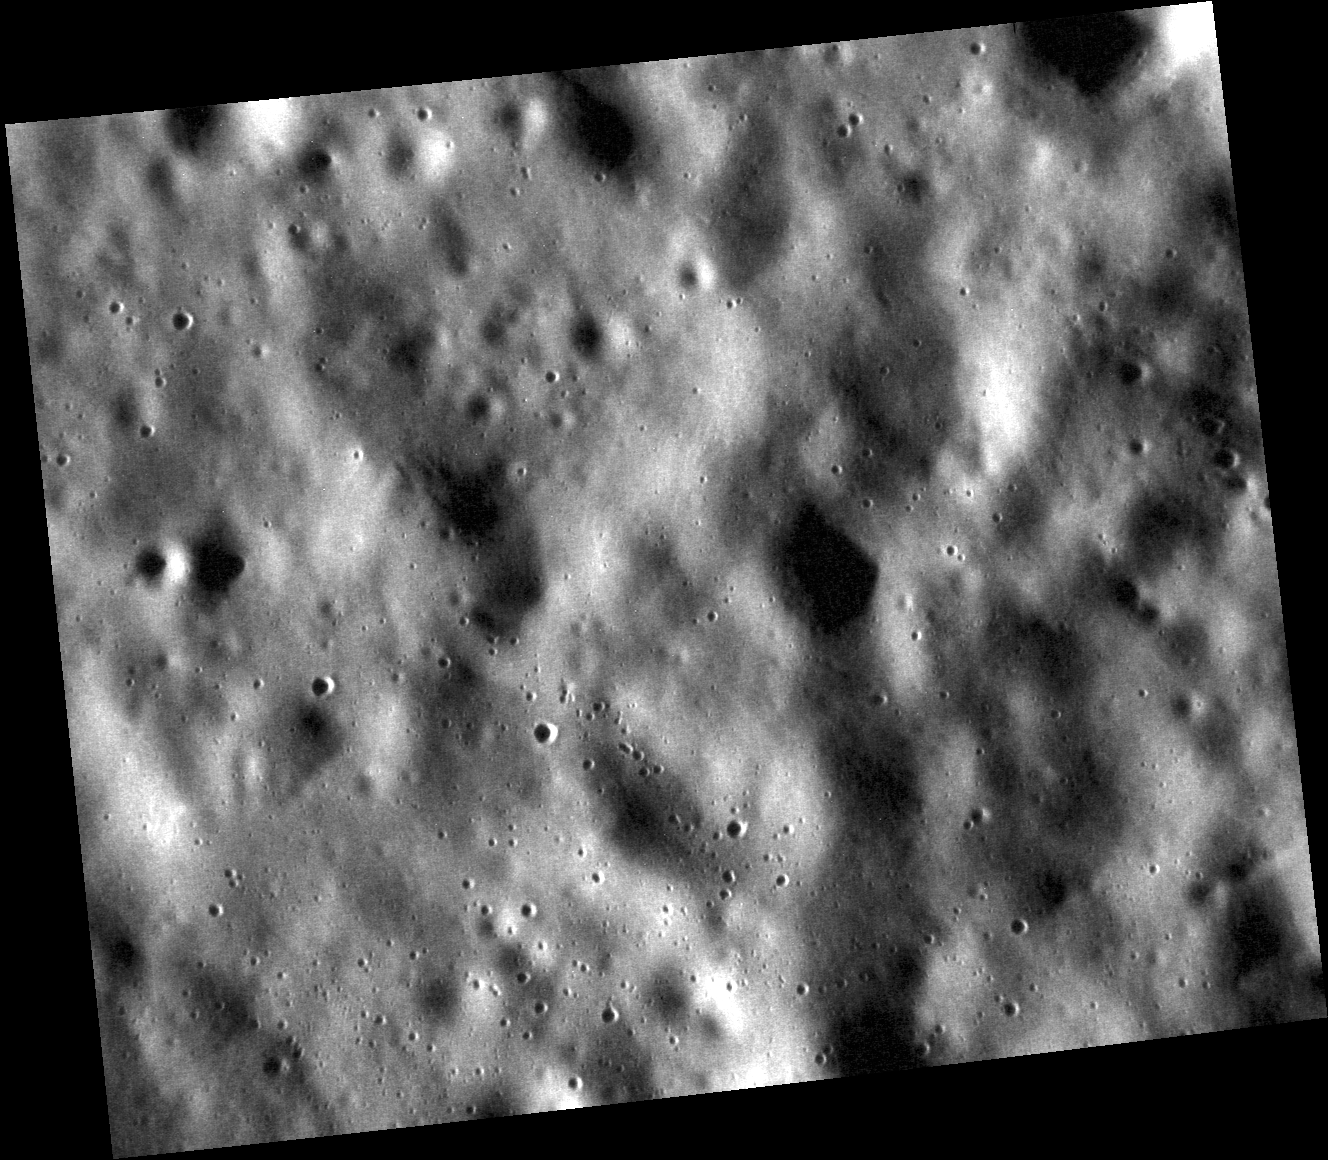

We are Glass

This high-resolution view depicts an area of the surface north of the crater Geddes. The surface here has not been greatly disturbed by crater rays or recent secondary crater impacts, events that can deposit or excavate crystalline bedrock. However, the area has not escaped the prolonged action of micrometeoroid bombardment, which has likely converted much of the soil to a glassy state.

This image was acquired as a high-resolution targeted observation. Targeted observations are images of a small area on Mercury’s surface at resolutions much higher than the 250-meter/pixel (820 feet/pixel) morphology base map or the 1-kilometer/pixel (0.6 miles/pixel) color base map. It is not possible to cover all of Mercury’s surface at this high resolution during MESSENGER’s one-year mission, but several areas of high scientific interest are generally imaged in this mode each week.

On March 17, 2011 (March 18, 2011, UTC), MESSENGER became the first spacecraft ever to orbit the planet Mercury. The mission is currently in its commissioning phase, during which spacecraft and instrument performance are verified through a series of specially designed checkout activities. In the course of the one-year primary mission, the spacecraft’s seven scientific instruments and radio science investigation will unravel the history and evolution of the Solar System’s innermost planet. Visit the Why Mercury? section of this website to learn more about the science questions that the MESSENGER mission has set out to answer.

Date acquired: May 04, 2011
Image Mission Elapsed Time (MET): 212982520
Image ID: 210536
Instrument: Narrow Angle Camera (NAC) of the Mercury Dual Imaging System (MDIS)
Center Latitude: 29.50°
Center Longitude: 330.0° E
Resolution: 15 meters/pixel
Scale: The scene is about 19 km (12 mi.) across.
Incidence Angle: 78.4°
Emission Angle: 32.6°
Phase Angle: 111.0°

These images are from MESSENGER, a NASA Discovery mission to conduct the first orbital study of the innermost planet, Mercury. For information regarding the use of images, see the MESSENGER image use policy.

Credit: NASA/Johns Hopkins University Applied Physics Laboratory/Carnegie Institution of Washington